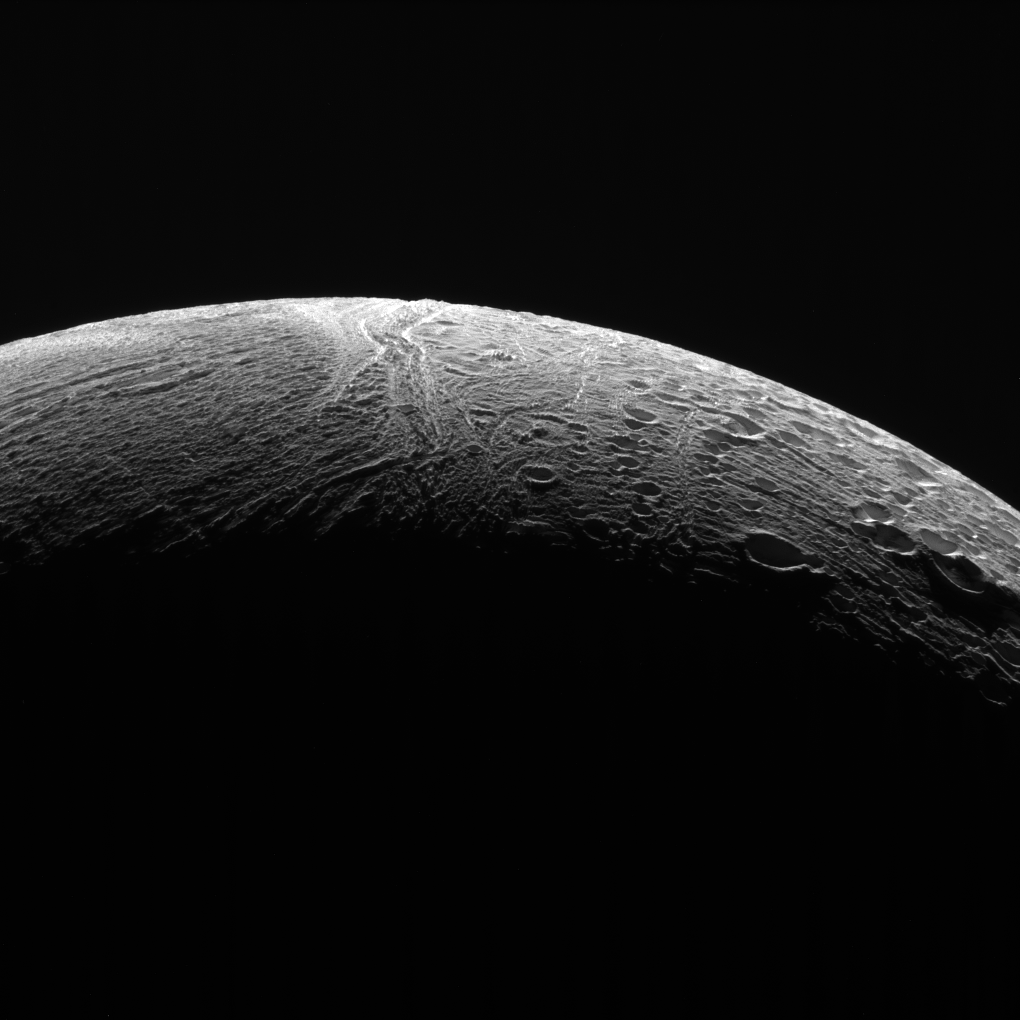

Features of the North

NASA’s Cassini spacecraft peered out over the northern territory on Saturn’s moon Enceladus, capturing this view of two different terrain types. A region of older terrain covered in craters that have been modified by geological processes is seen at right, while at left is a province of relatively craterless, and presumably more youthful, wrinkled terrain. Cassini acquired the view during its final close flyby of Enceladus, on Dec. 19, 2015.

North on Enceladus is up and rotated 38 degrees to the left. The image was taken in polarized green light with the Cassini spacecraft narrow-angle camera.

The view was acquired at a distance of approximately 21,000 miles (34,000 kilometers) from Enceladus and at a Sun-Enceladus-spacecraft, or phase, angle of 145 degrees. Image scale is 668 feet (204 meters) per pixel.

The Cassini-Huygens mission is a cooperative project of NASA, the European Space Agency and the Italian Space Agency. NASA’s Jet Propulsion Laboratory, a division of the California Institute of Technology in Pasadena, manages the mission for NASA’s Science Mission Directorate, Washington. The Cassini orbiter and its two onboard cameras were designed, developed and assembled at JPL. The imaging operations center is based at the Space Science Institute in Boulder, Colorado.

Credit: NASA/JPL-Caltech/Space Science Institute